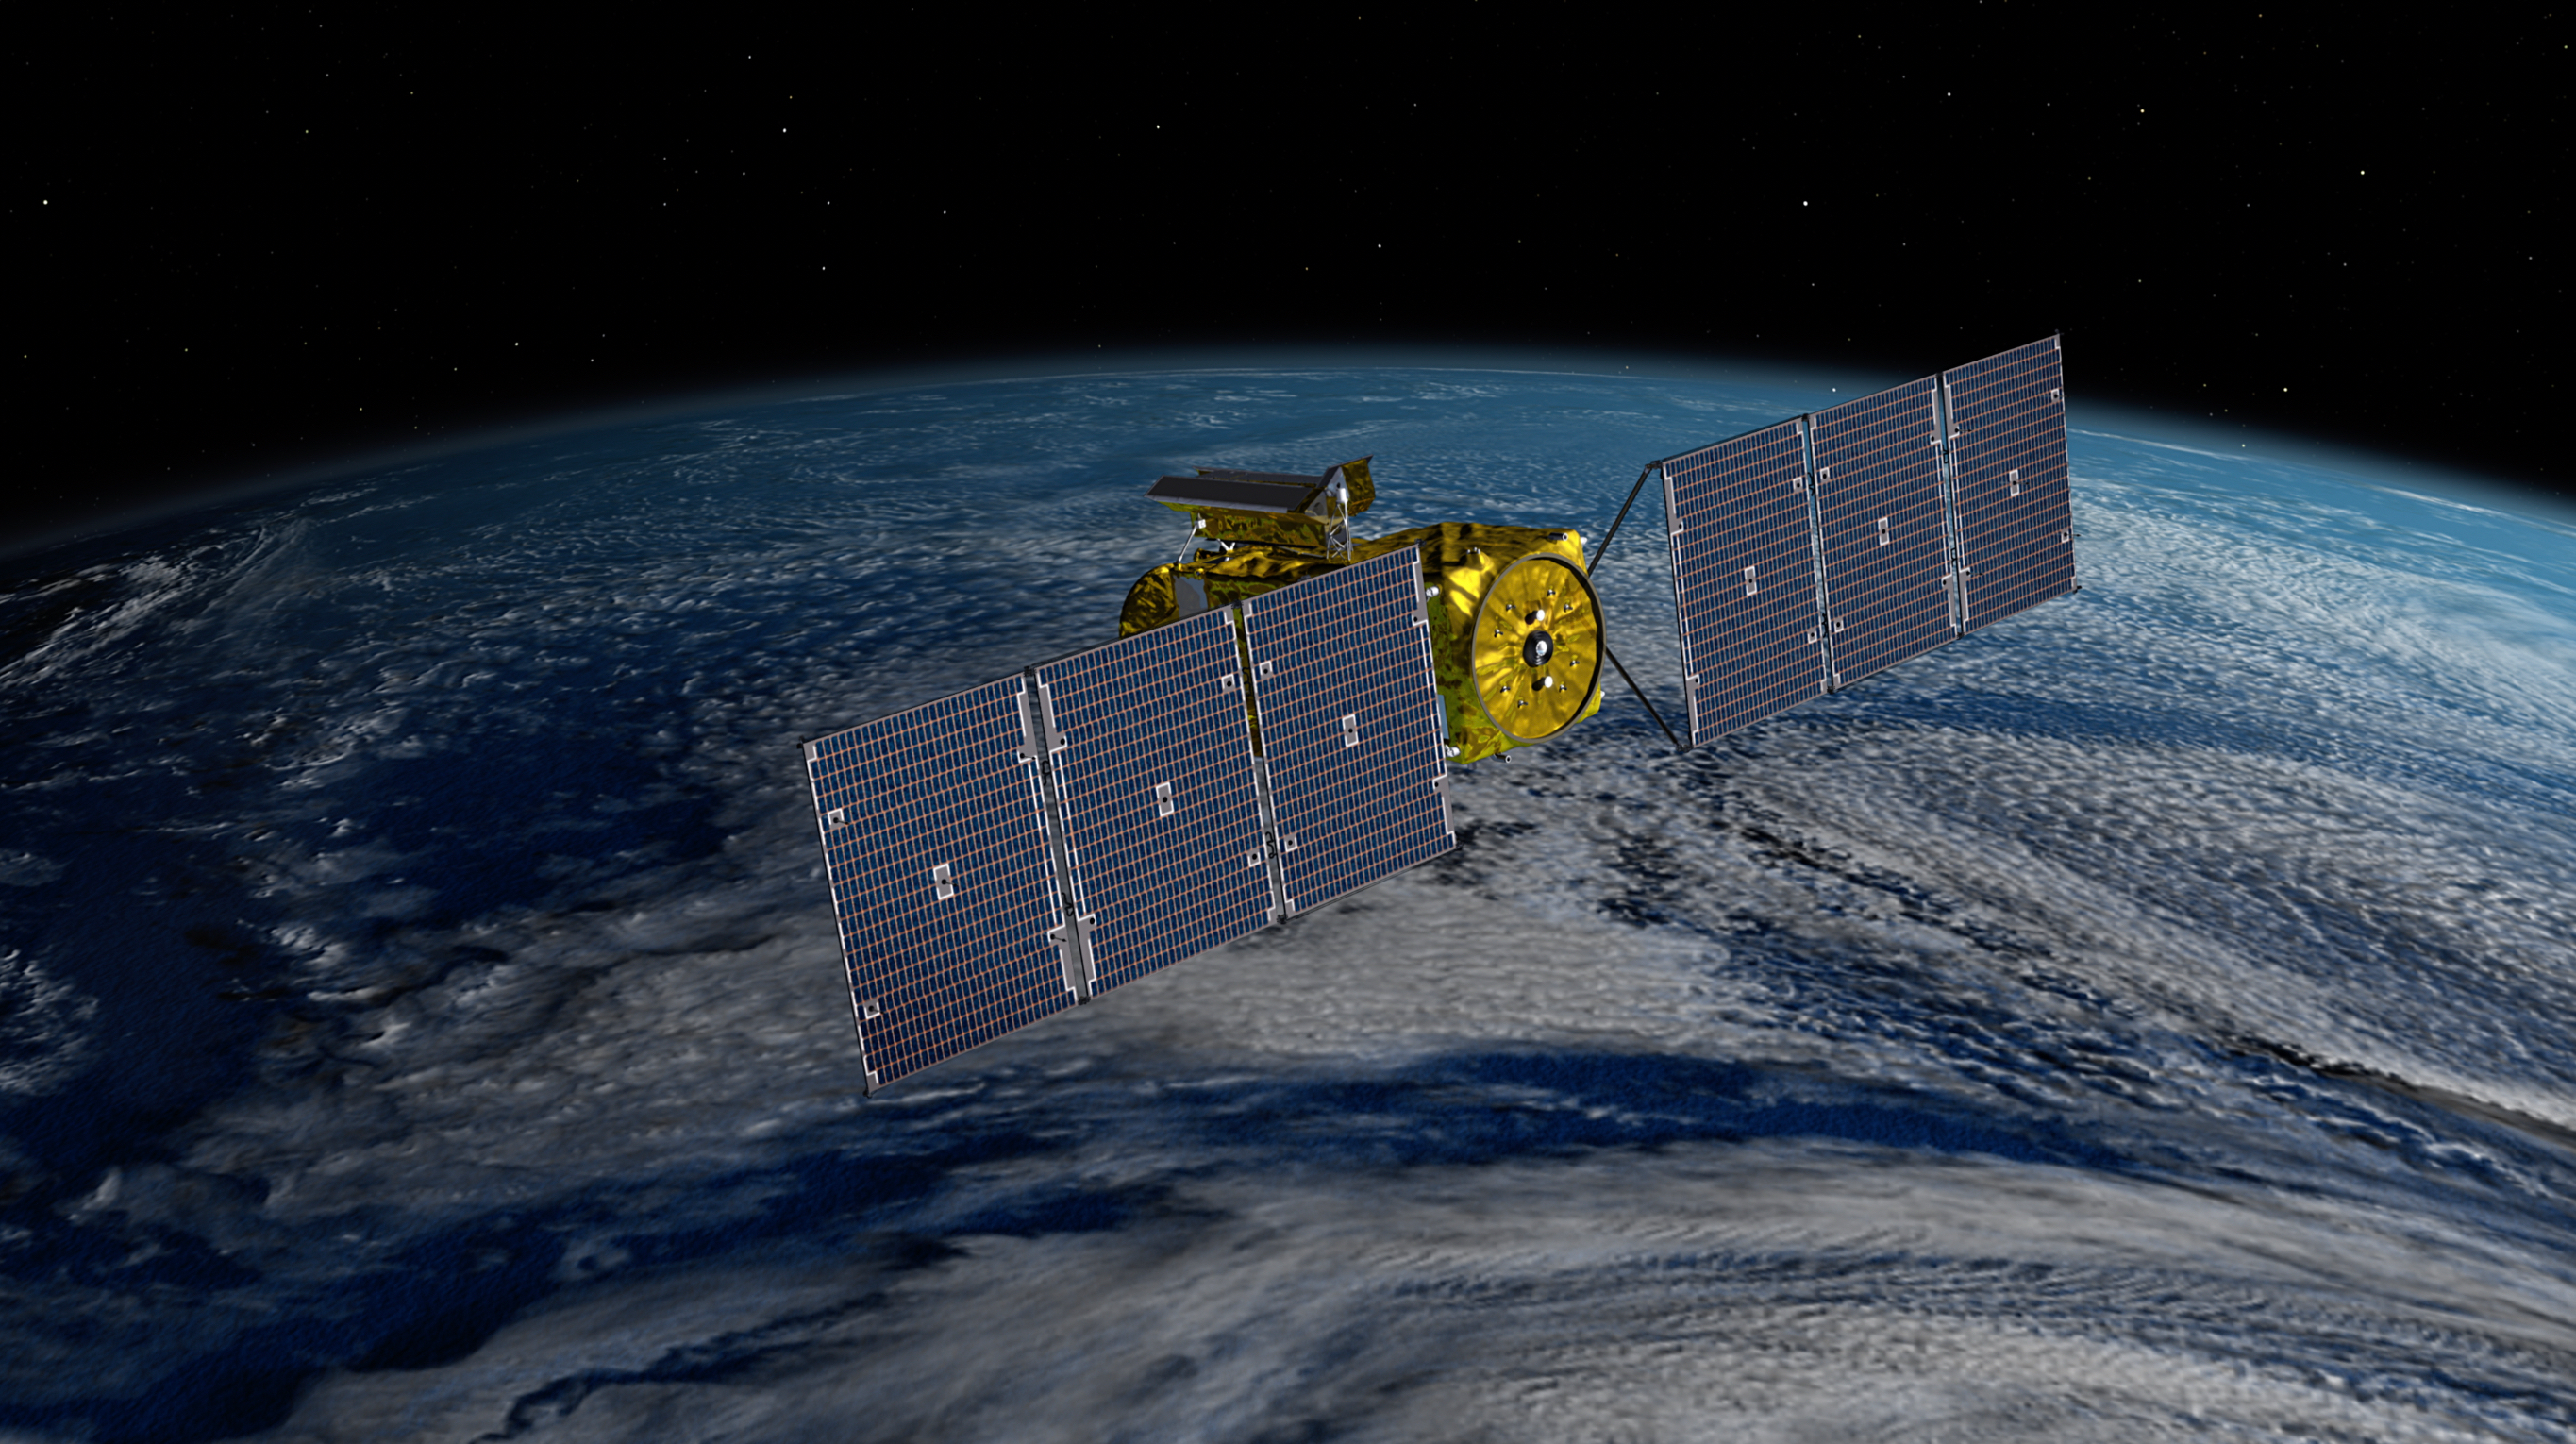

SWOT Satellite With Solar Arrays in Full View (Illustration)

This illustration depicts the Surface Water and Ocean Topography (SWOT) satellite with solar arrays fully deployed. Arranged on opposite sides of the spacecraft bus, the two arrays will remain pointed at the Sun via small motors to provide 8 kilowatts of power; the spacecraft has a 1.5-kilowatt total power demand. The arrays measure 48.8 feet (14.9 meters) in length with an area of 335 square feet (31 square meters).

SWOT will make global surveys of the water on Earth’s surface. By measuring its height, researchers can track the volume and location of the finite resource around the world. The data will help with monitoring changes in floodplains and wetlands, measure how much fresh water flows into and out of lakes and rivers and back to the ocean, and track regional shifts in sea level.

SWOT is being jointly developed by NASA and the French space agency Centre National d’Études Spatiales (CNES), with contributions from the Canadian Space Agency (CSA) and the UK Space Agency. NASA’s Jet Propulsion Laboratory, which is managed for the agency by Caltech in Pasadena, California, leads the U.S. component of the project. For the flight system payload, NASA is providing the Ka-band Radar Interferometer (KaRIn) instrument, a GPS science receiver, a laser retroreflector, and a two-beam microwave radiometer. CNES is providing the Doppler Orbitography and Radioposition Integrated by Satellite (DORIS) system, nadir altimeter, and the KaRIn RF subsystem (with support from the UK Space Agency). CSA is providing the KaRIn high-power transmitter assembly. NASA is providing associated launch services.

Credit: NASA/JPL-Caltech